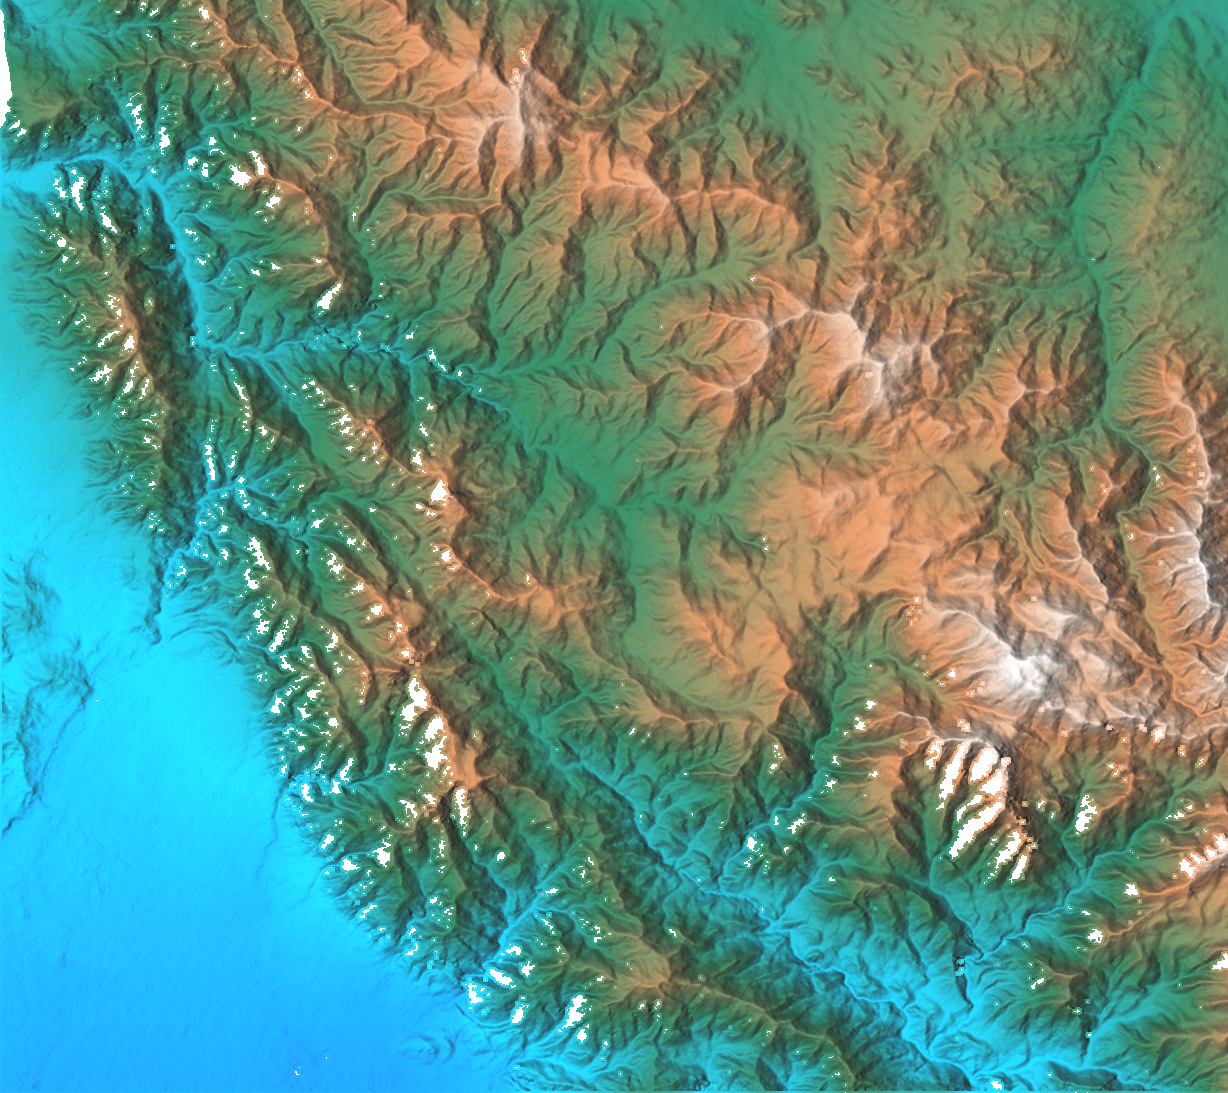

San Gabriel Mountains, California, Shaded relief, Color as Height

This topographic image shows the relationship of the urban area of Pasadena, California to the natural contours of the land. The image includes the alluvial plain on which Pasadena and the Jet Propulsion Laboratory sit, and the steep range of the San Gabriel Mountains. The mountain front and the arcuate valley running from upper left to the lower right are active fault zones, along which the mountains are rising. The chaparral-covered slopes above Pasadena are also a prime area for wildfires and mudslides. Hazards from earthquakes, floods and fires are intimately related to the topography in this area. Topographic data and other remote sensing images provide valuable information for assessing and mitigating the natural hazards for cities along the front of active mountain ranges.

This shaded relief image was generated using topographic data from the Shuttle Radar Topography Mission. A computer-generated artificial light source illuminates the elevation data to produce a pattern of light and shadows. Slopes facing the light appear bright, while those facing away are shaded. On flatter surfaces, the pattern of light and shadows can reveal subtle features in the terrain. Colors show the elevation as measured by SRTM. Colors range from blue at the lowest elevations to white at the highest elevations. This image contains about 2300 meters (7500 feet) of total relief. White speckles on the face of some of the mountains are holes in the data caused by steep terrain. These will be filled using coverage from an intersecting pass.

The Shuttle Radar Topography Mission (SRTM), launched on February 11, 2000, uses the same radar instrument that comprised the Spaceborne Imaging Radar-C/X-Band Synthetic Aperture Radar (SIR-C/X-SAR) that flew twice on the Space Shuttle Endeavour in 1994. The mission is designed to collect three-dimensional measurements of the Earth’s surface. To collect the 3-D data, engineers added a 60-meter-long (200-foot) mast, an additional C-band imaging antenna and improved tracking and navigation devices. The mission is a cooperative project between the National Aeronautics and Space Administration (NASA), the National Imagery and Mapping Agency (NIMA) and the German (DLR) and Italian (ASI) space agencies. It is managed by NASA’s Jet Propulsion Laboratory, Pasadena, CA, for NASA’s Earth Science Enterprise, Washington, DC.

Size: 41 km (25 miles) x 29 km (18 miles)
Location: 34.2 deg. North lat., 118.1 deg. West lon.
Orientation: North toward upper right
Original Data Resolution: 30 meters (99 feet)
Date Acquired: February 16, 2000

Credit: NASA/JPL/NIMA